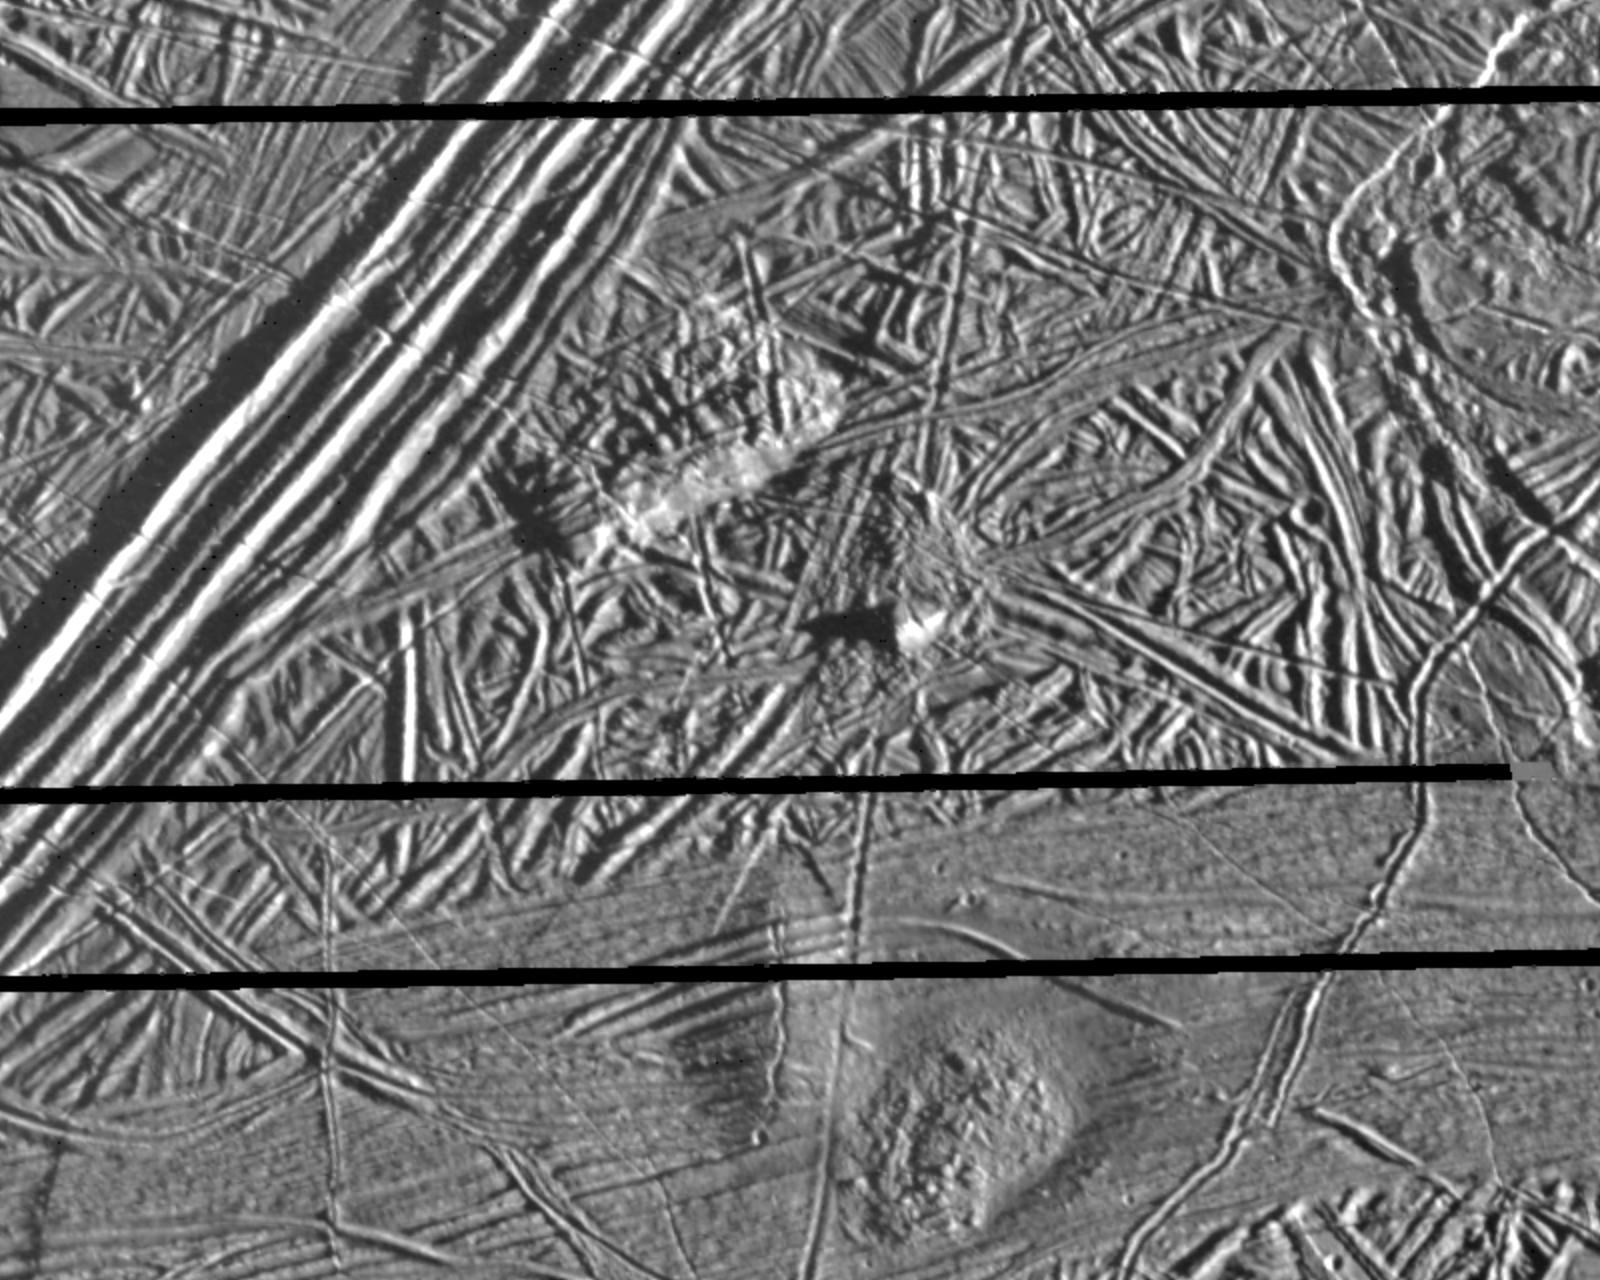

Europa Triple Band

This picture of Europa, a moon of Jupiter, was obtained on February 20, 1997, by the Solid State Imaging system onboard the Galileo spacecraft during its sixth orbit around Jupiter. The area is centered at 9.3 degrees north latitude, 275.7 degrees west longitude, on the trailing hemisphere of Europa. As Europa moves in its orbit around Jupiter, the trailing hemisphere is the portion which is always on the moon’s backside opposite to its direction of motion. The area depicted is about 32 kilometers by 40 kilometers (20 miles by 25 miles). Resolution is 54 meters (59 yards). The Sun illuminates the scene from the right (east).

A section of a triple band crosses the upper left of the picture and extends for hundreds of miles across the surface. Triple bands derive their name from their appearance at lower resolution as a narrow bright band flanked by a pair of darker bands. At the high resolution of this picture, however, the triple band is much more complex and is composed of a system of ridges 6 kilometers (4 miles) across. Some ridges reach heights of about 180 meters (200 yards). Other features include a hill in the center of the picture about 480 meters (500 yards) high. Two mounds about 6 kilometers across (4 miles) are seen in the bottom of the picture. The ridges, hills and mounds probably all represent uplifts of the icy crust of Europa by processes originating from the interior.

The Jet Propulsion Laboratory, Pasadena, CA, manages the mission for NASA’s Office of Space Science, Washington D.C.

Credit: NASA/JPL/ASU